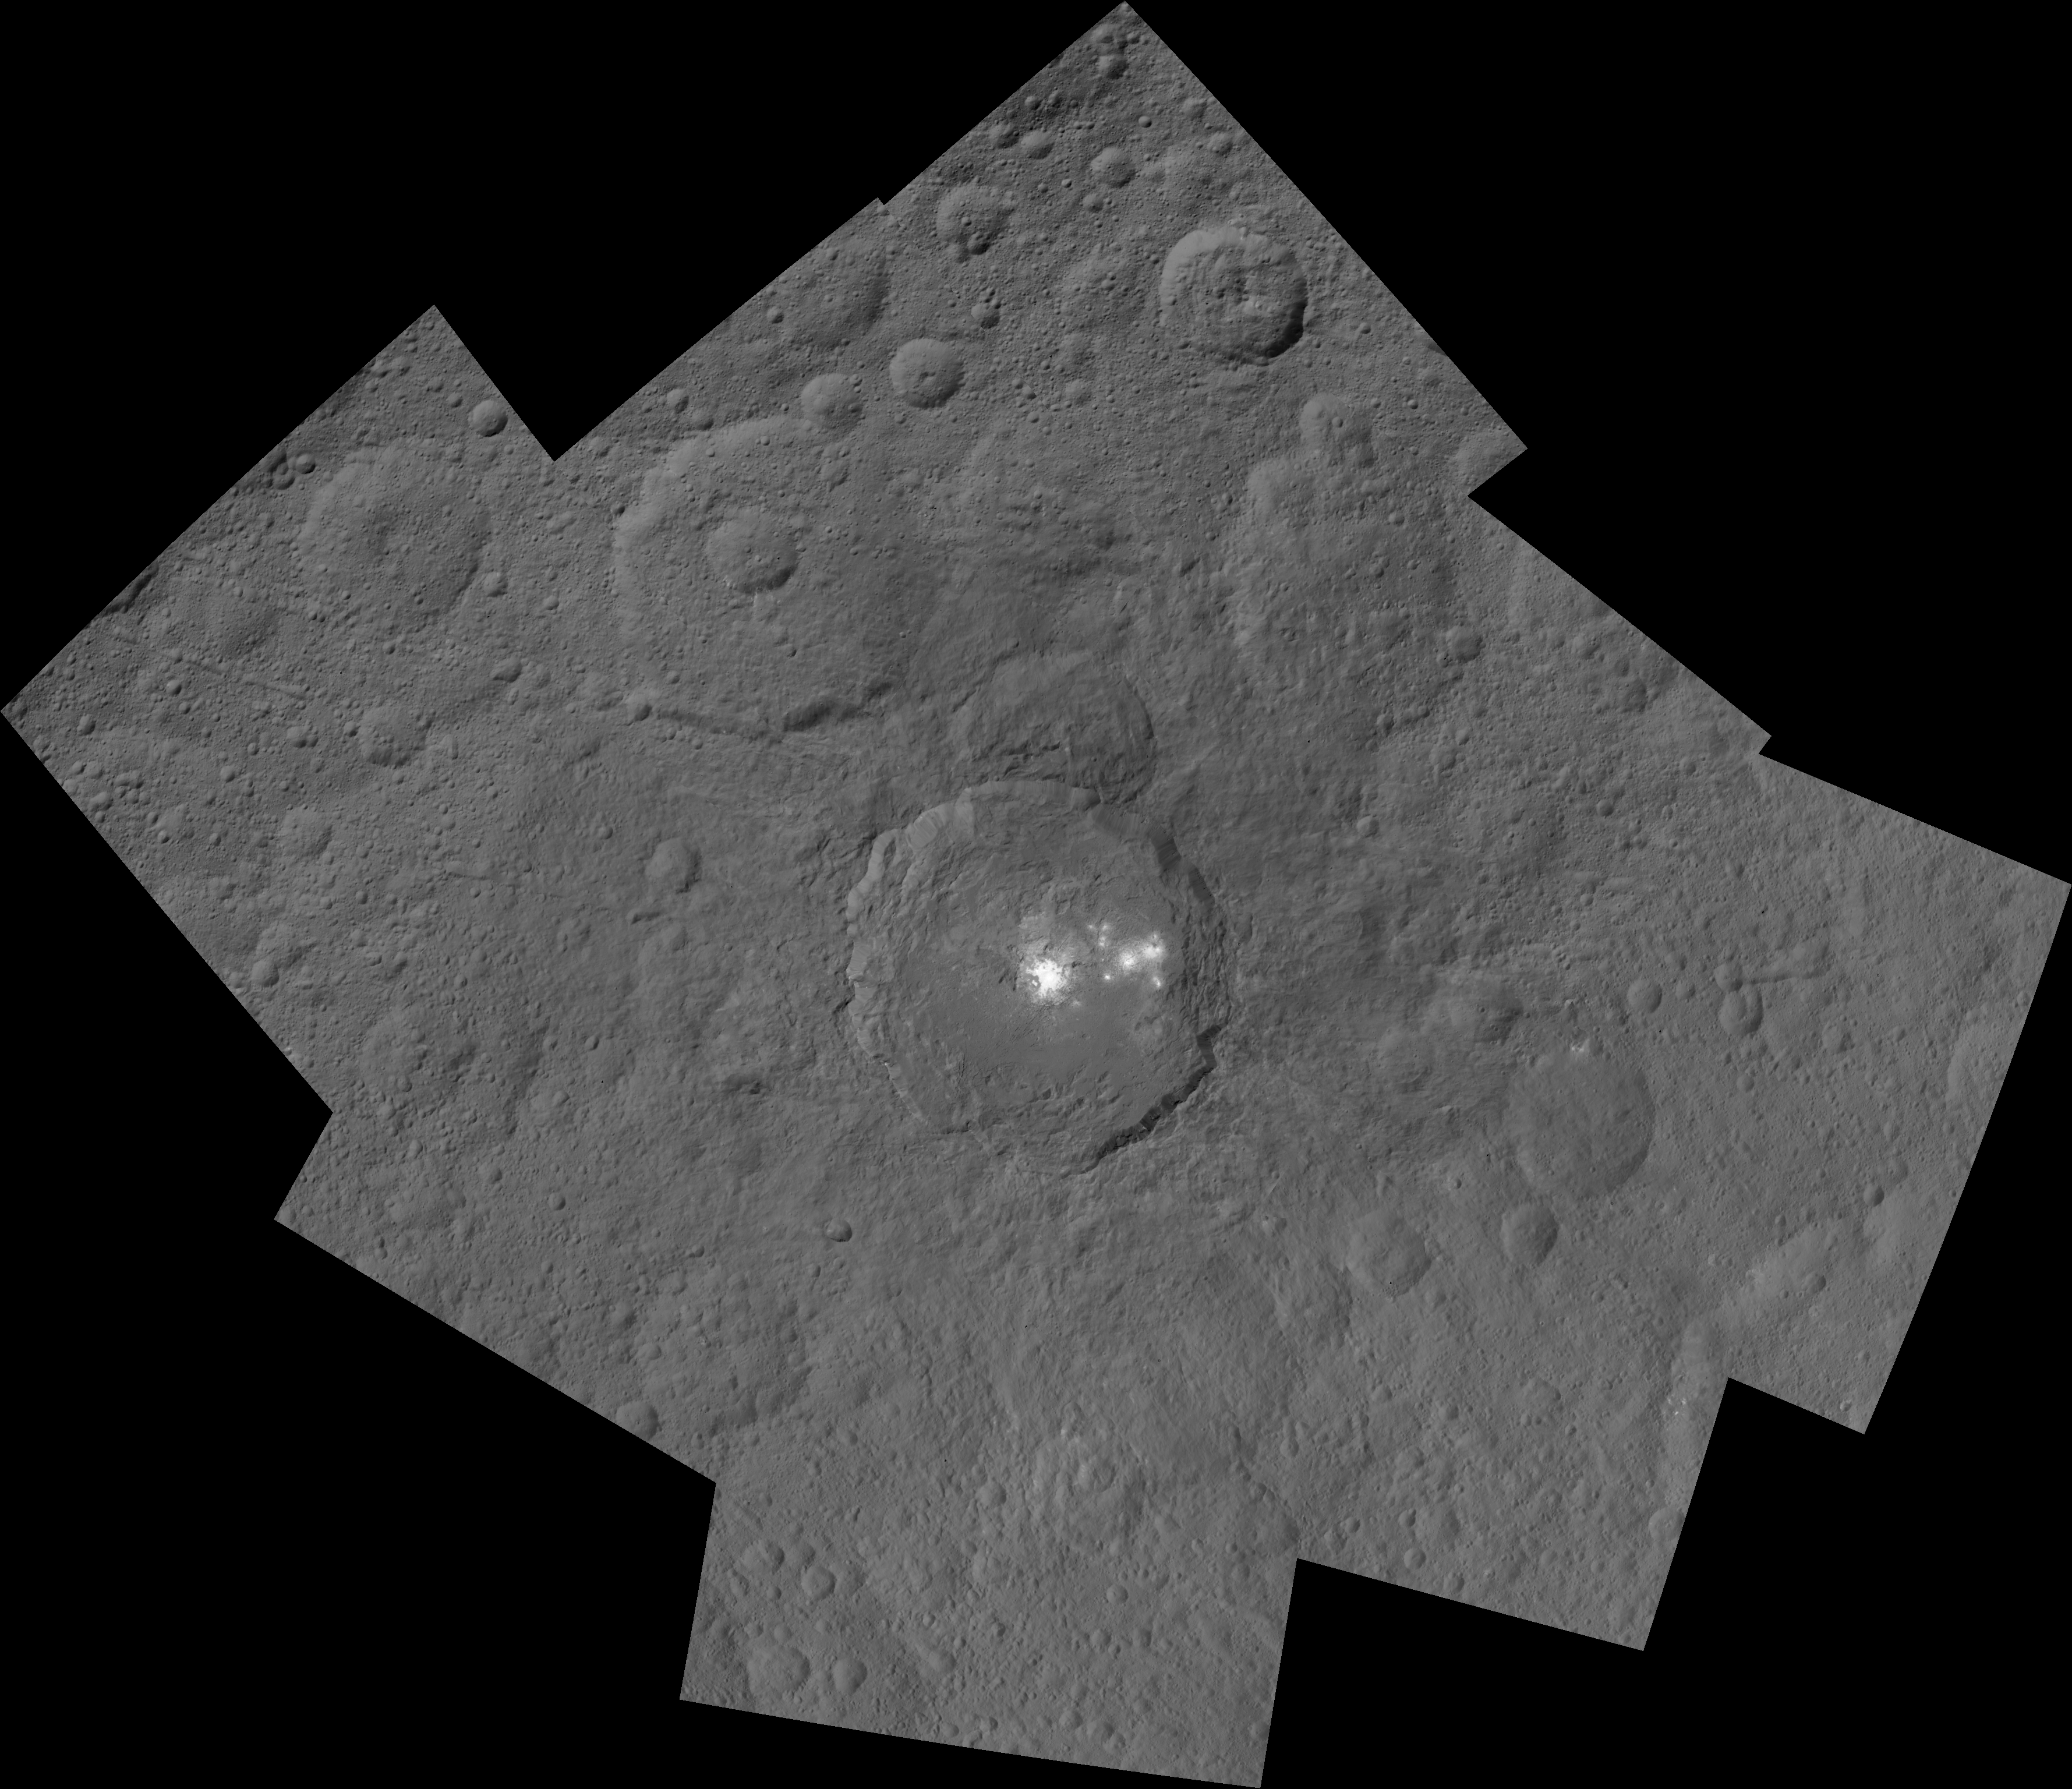

Occator and Surrounding Terrain

This mosaic shows Ceres’ Occator crater and surrounding terrain from an altitude of 915 miles (1,470 kilometers), as seen by NASA’s Dawn spacecraft. Occator is 60 miles (90 kilometers) across and 2 miles (4 kilometers) deep.

Occator is home to the brightest area on Ceres, which tends to appear overexposed in most images. This view uses a composite of two images of Occator: one using a short exposure that captures the detail in the bright spots, and one where the background surface is captured at normal exposure.

The images used to make this mosaic have a resolution of 450 feet (140 meters) per pixel, and were taken during the first of six mapping cycles during Dawn’s high-altitude mapping orbit.

Dawn’s mission is managed by JPL for NASA’s Science Mission Directorate in Washington. Dawn is a project of the directorate’s Discovery Program, managed by NASA’s Marshall Space Flight Center in Huntsville, Alabama. UCLA is responsible for overall Dawn mission science. Orbital ATK, Inc., in Dulles, Virginia, designed and built the spacecraft. The German Aerospace Center, the Max Planck Institute for Solar System Research, the Italian Space Agency and the Italian National Astrophysical Institute are international partners on the mission team.

Credit: NASA/JPL-Caltech/UCLA/MPS/DLR/IDA